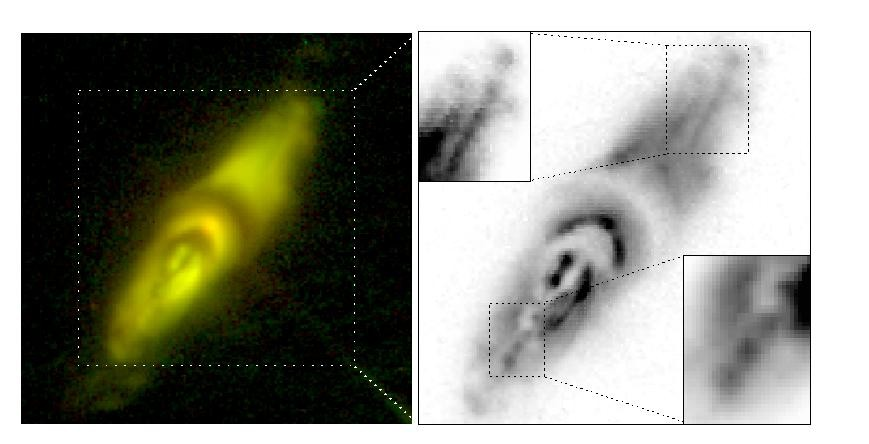

Hubble’s View of a Dying Star

A recent [sic] image of a dying star containing strange, complex structures may help explain the death throes of stars and defy our current understanding of physics. The image of protoplanetary nebula IRAS22036+5306 (in the Infrared Astronomical Satellite Point Source Catalog) was taken on Dec. 15, 2001, by the Wide Field and Planetary Camera 2, designed and built by NASA’s Jet Propulsion Laboratory, onboard NASA’s Hubble Space Telescope. It is one of the best images yet to capture a fleeting period at the end of a Sun-like star’s life, called the protoplanetary nebula phase.

This phase, which looks like a beautiful cloud of glowing gas lit up by ultraviolet light from the star’s core, results when a star evolves into a bloated red giant and sheds its outer layers. “Protoplanetary nebulas are rare objects with short lifetimes,” said JPL astrophysicist Dr. Raghvendra Sahai. “It has generally been very difficult to obtain images of such objects in which their structure can be resolved in detail.”

This image is particularly important because it contains a series of what Sahai and his colleagues call “knotty jets,” blob-like objects emerging along roughly straight lines from the center of the cigar-shaped, bipolar nebula (See insets). There are various theories about what may produce such jets, though it is hard to prove their existence due to their short-lived, episodic nature. Detailed multi-wavelength studies of these nebulas with NASA’s Great Observatories are being carried out to understand the nature and origin of these enigmatic jets, and how they may be sculpting shrouds of dying stars into exotic shapes. The Hubble Space Telescope is one of NASA’s Great Observatories.

Credit: NASA/JPL